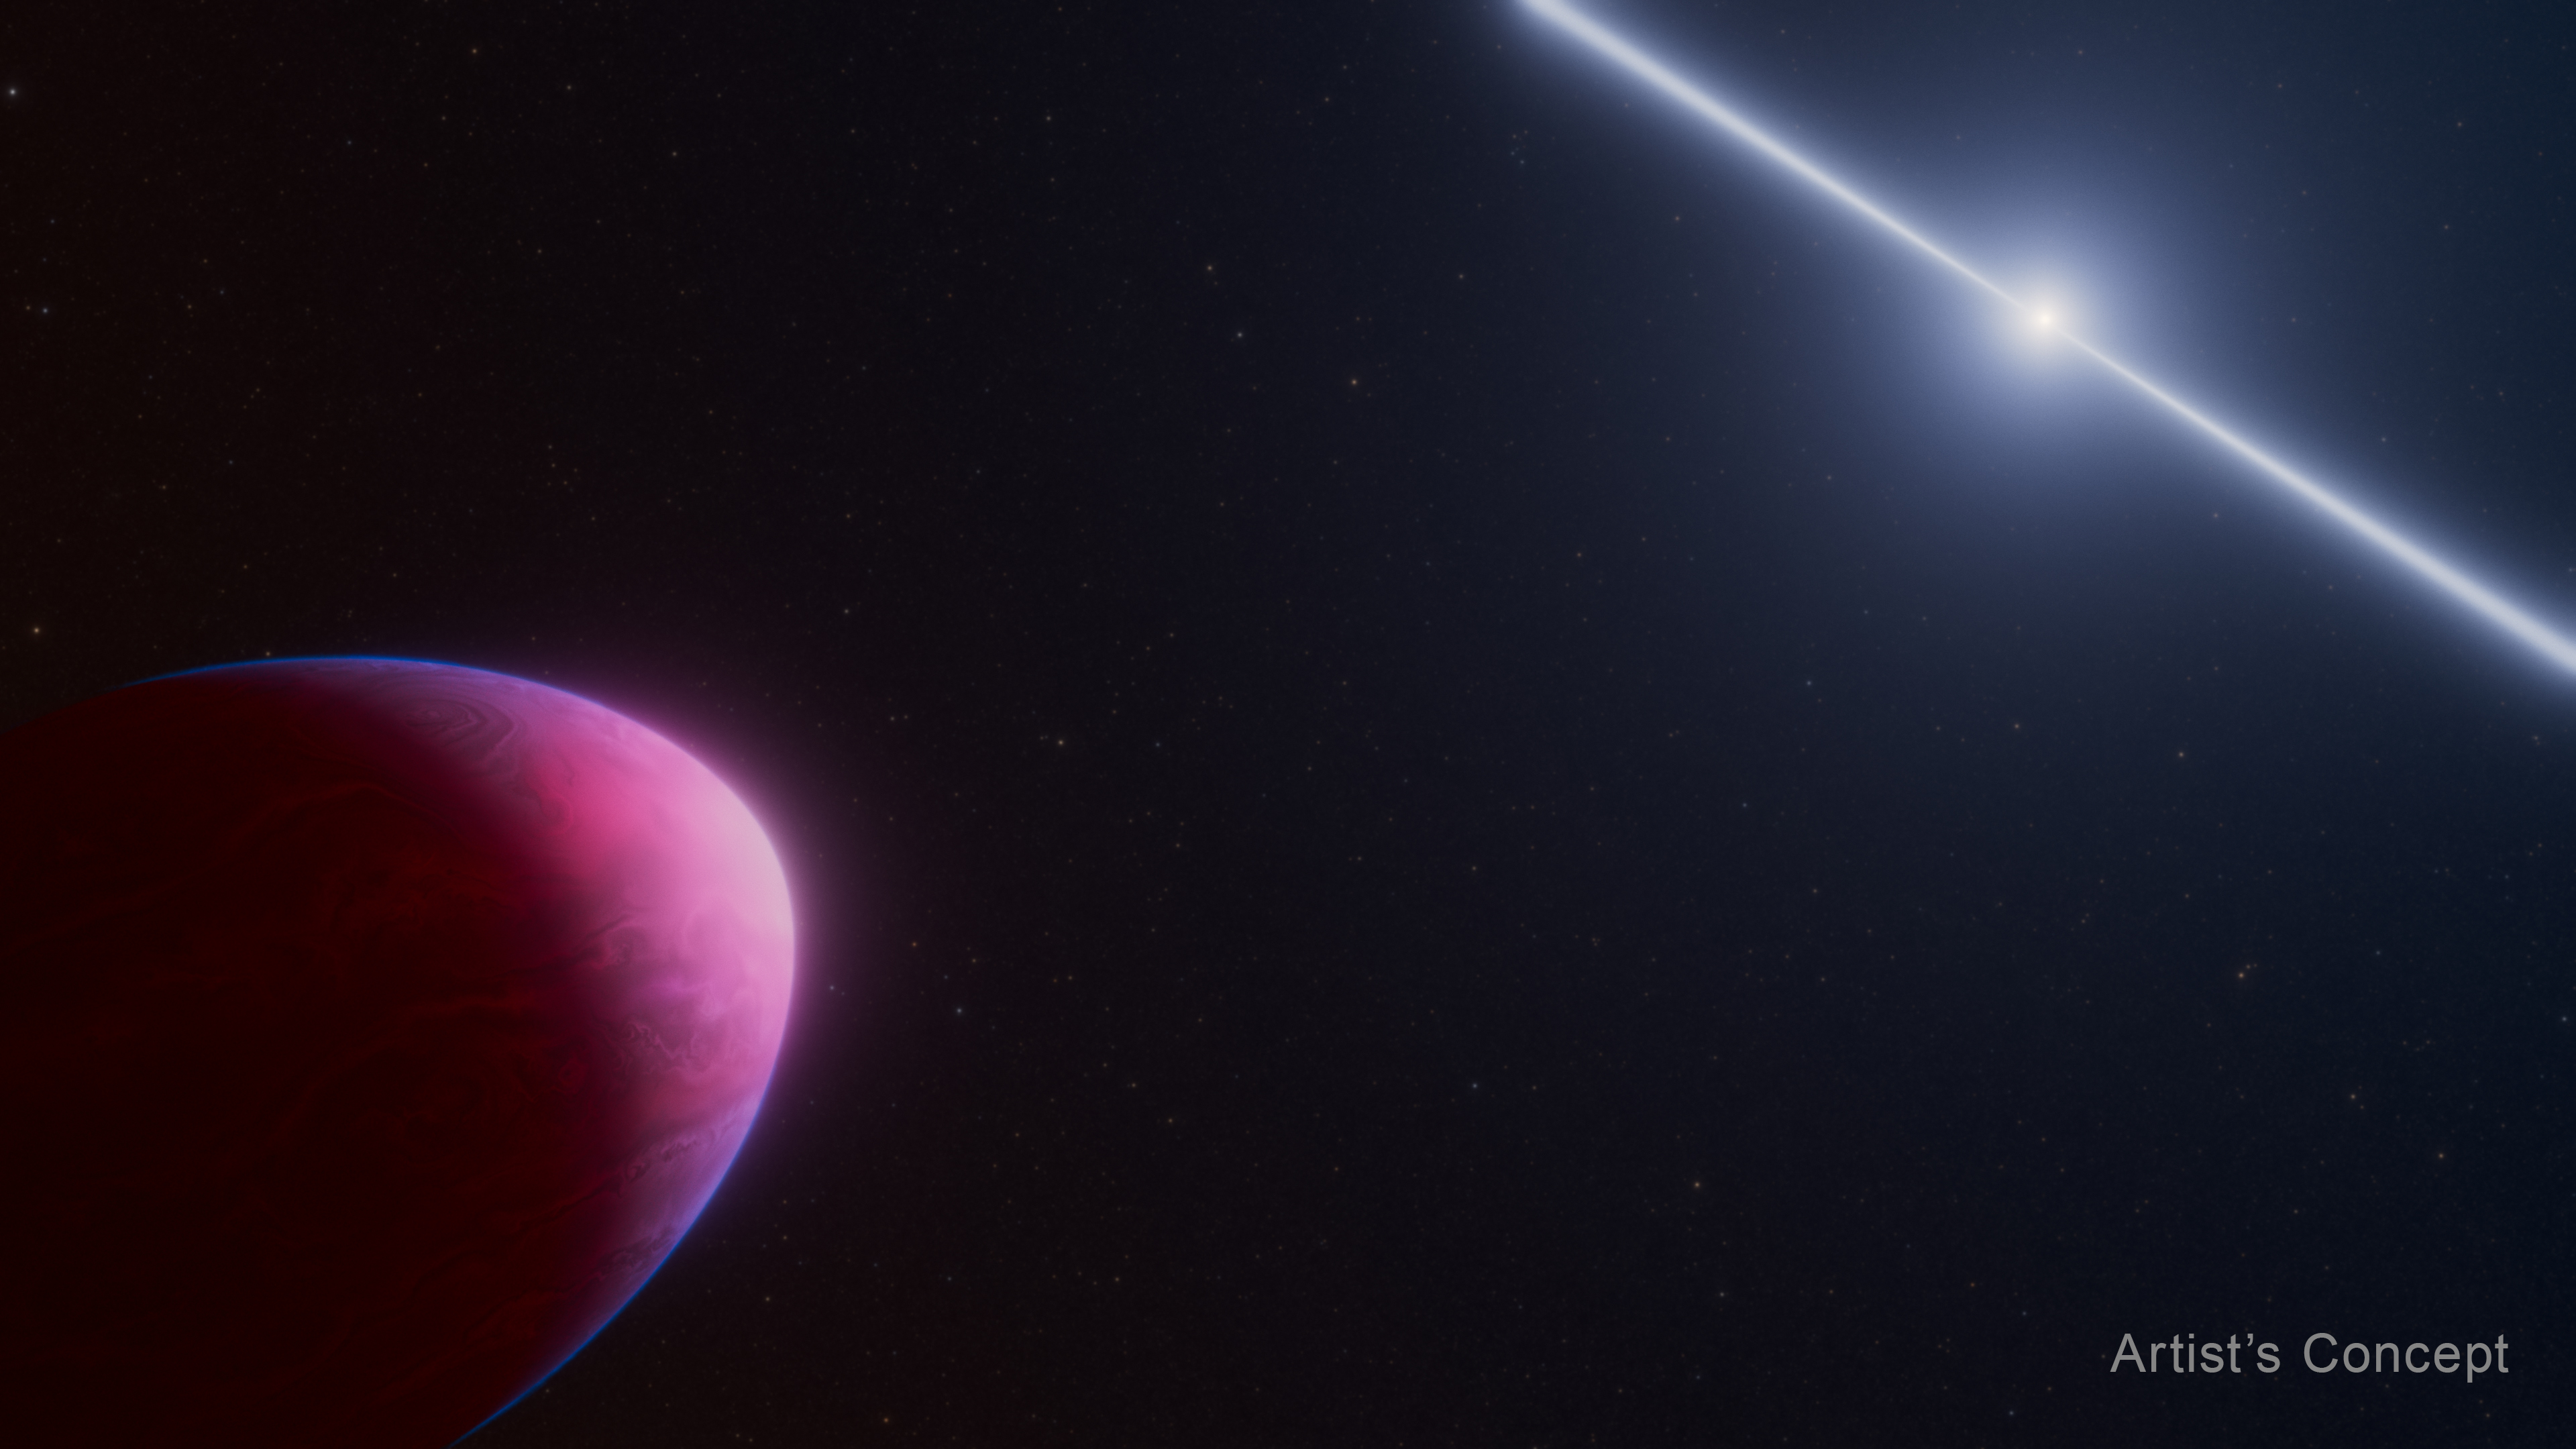

Exoplanet PSR J2322-2650b and Pulsar (Artist’s Concept)

This artist’s concept shows what the exoplanet called PSR J2322-2650b (left) may look like as it orbits a rapidly spinning neutron star called a pulsar (right). Two radio beams are emitted from the pulsar’s magnetic poles, whipping around like a beam from a lighthouse. Gravitational forces from the much heavier pulsar are pulling the Jupiter-mass world into the shape of a lemon. This planet, studied with NASA’s James Webb Space Telescope, appears to have an exotic atmosphere unlike any ever seen before. How the planet came to be is a mystery.

Credit: Illustration: NASA, ESA, CSA, Ralf Crawford (STScI)